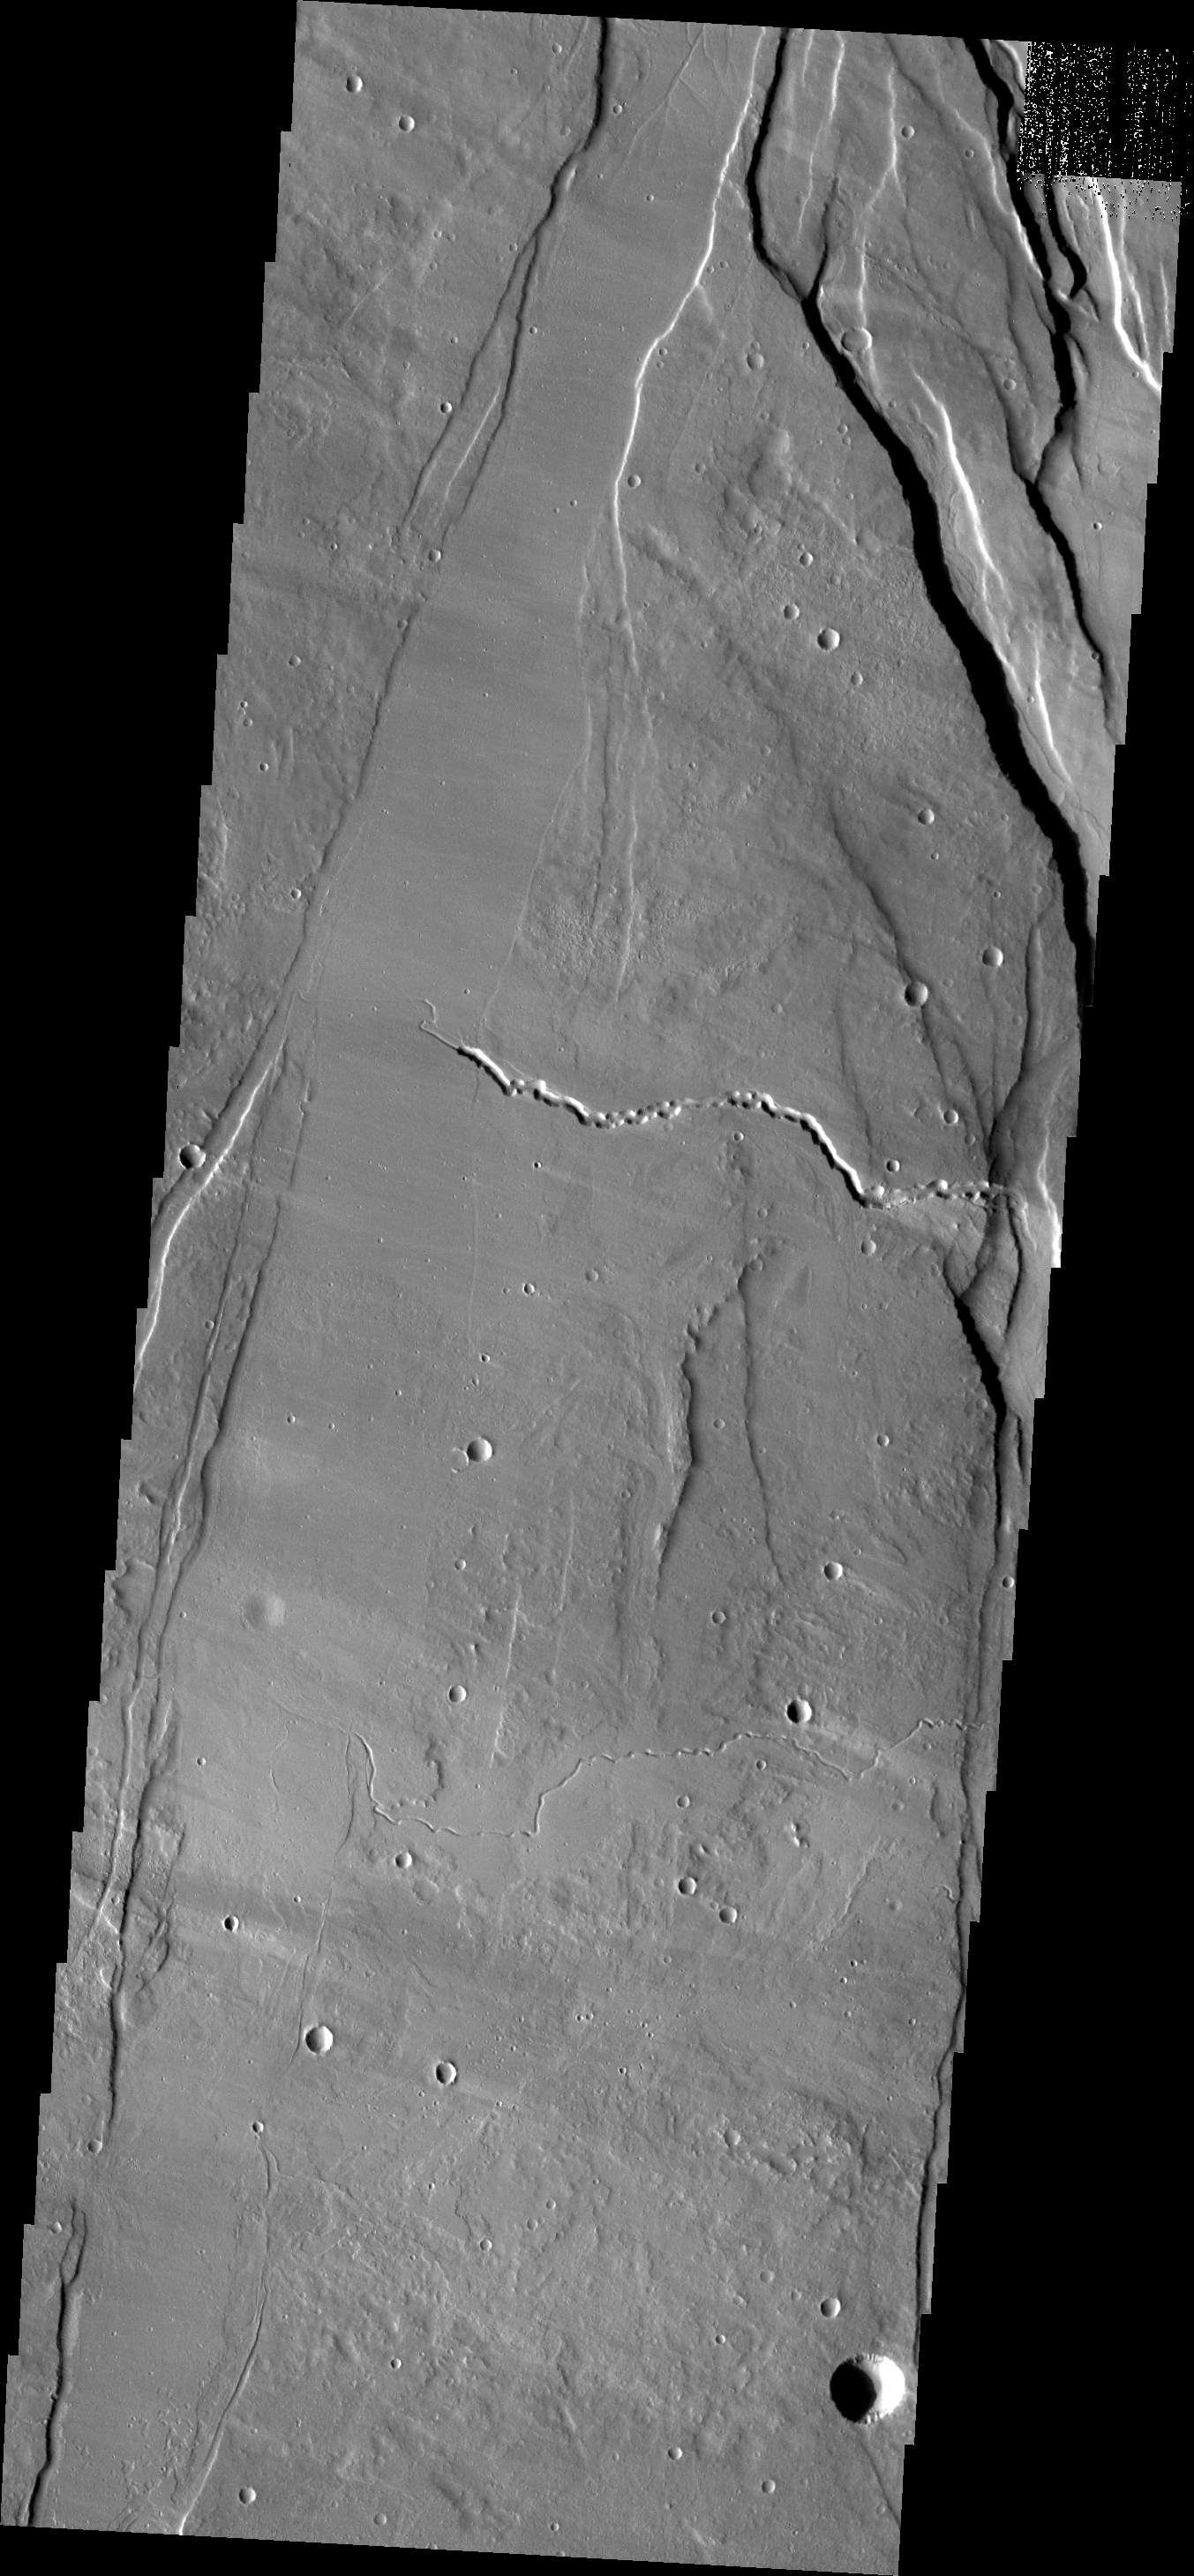

Ceraunius Fossae

Ceraunius Fossae is the region of fractures and volcanic flows south of Alba Mons.

Credit: NASA/JPL/ASU